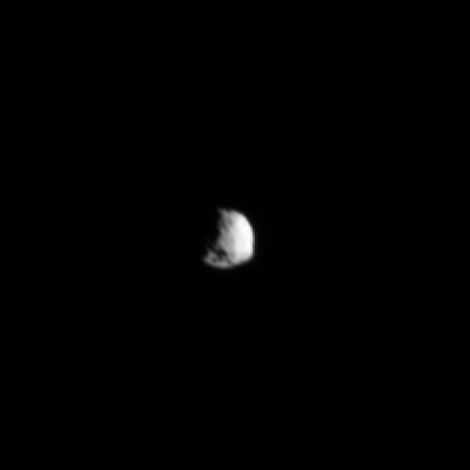

Somewhat Flattened South

The Cassini spacecraft looks toward the flattened south pole of Saturn’s small moon Epimetheus.

To learn more about the shape of the southern part of this moon, see PIA09813.

Lit terrain seen here is on the trailing hemisphere of Epimetheus (113 kilometers, or 70 miles across). This view is centered on 23 degrees south latitude, 300 degrees west longitude. The moon’s south pole lies near the shadow of what may be an impact crater seen at the bottom of the image.

Scale in the original image was 4 kilometers (3 miles) per pixel. The image has been magnified by a factor of two and contrast-enhanced to aid visibility. The image was taken in green light with the Cassini spacecraft narrow-angle camera on May 25, 2009. The view was obtained at a distance of approximately 713,000 kilometers (443,000 miles) from Epimetheus and at a Sun-Epimetheus-spacecraft, or phase, angle of 49 degrees.

The Cassini-Huygens mission is a cooperative project of NASA, the European Space Agency and the Italian Space Agency. The Jet Propulsion Laboratory, a division of the California Institute of Technology in Pasadena, manages the mission for NASA’s Science Mission Directorate, Washington, D.C. The Cassini orbiter and its two onboard cameras were designed, developed and assembled at JPL. The imaging operations center is based at the Space Science Institute in Boulder, Colo.

Credit: NASA/JPL/Space Science Institute